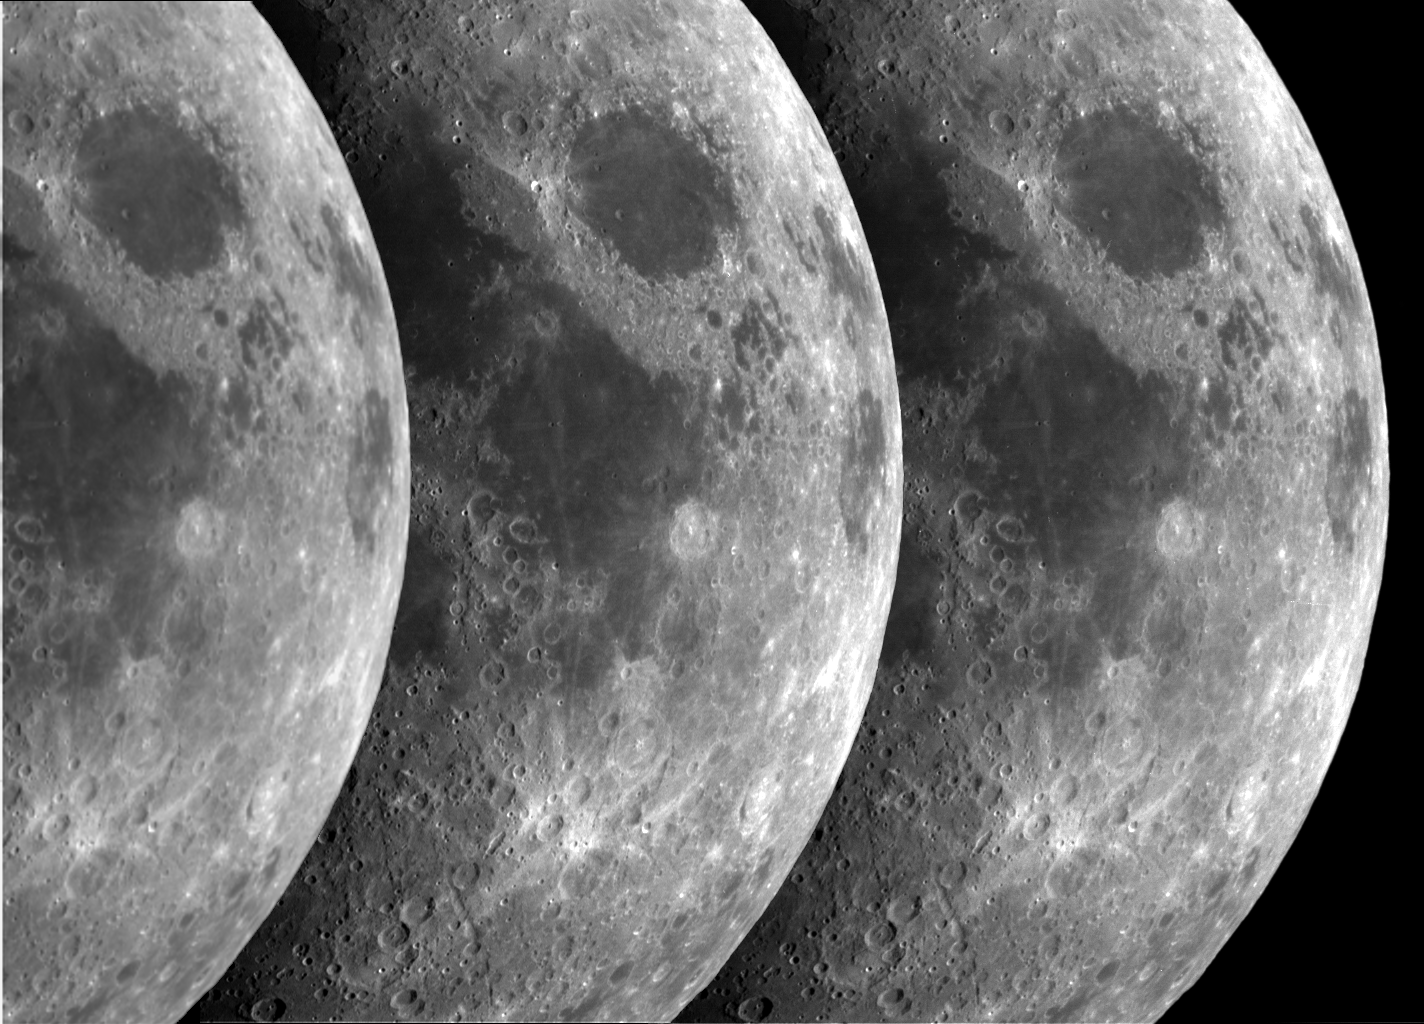

Triptych of the Moon

This composite image was made from three narrow-angle Cassini images which captured a significant portion of the Moon during the Moon flyby imaging sequence. From left to right, they show the Moon in the green, blue and ultraviolet regions of the spectrum. The spatial scale in the blue and ultraviolet images was 2.3 km/pixel. The original scale in the green image (which was captured in the usual manner and then reduced size by 2×2 pixel summing within the camera system) was 4.6 km/pixels. It has been enlarged for display to the same scale as the other two. All three images have been scaled so that the brightness of Crisium basin, the dark circular region in the upper right, is the same in each image. The imaging data were processed and released by the Cassini Imaging Central Laboratory for Operations (CICLOPS) at the University of Arizona’s Lunar and Planetary Laboratory, Tucson, AZ.

Cassini, launched in 1997, is a joint mission of NASA, the European Space Agency and Italian Space Agency. The mission is managed by NASA’s Jet Propulsion Laboratory, Pasadena, CA, for NASA’s Office of Space Science, Washington DC. JPL is a division of the California Institute of Technology, Pasadena, CA.

Credit: NASA/JPL/Space Science Institute